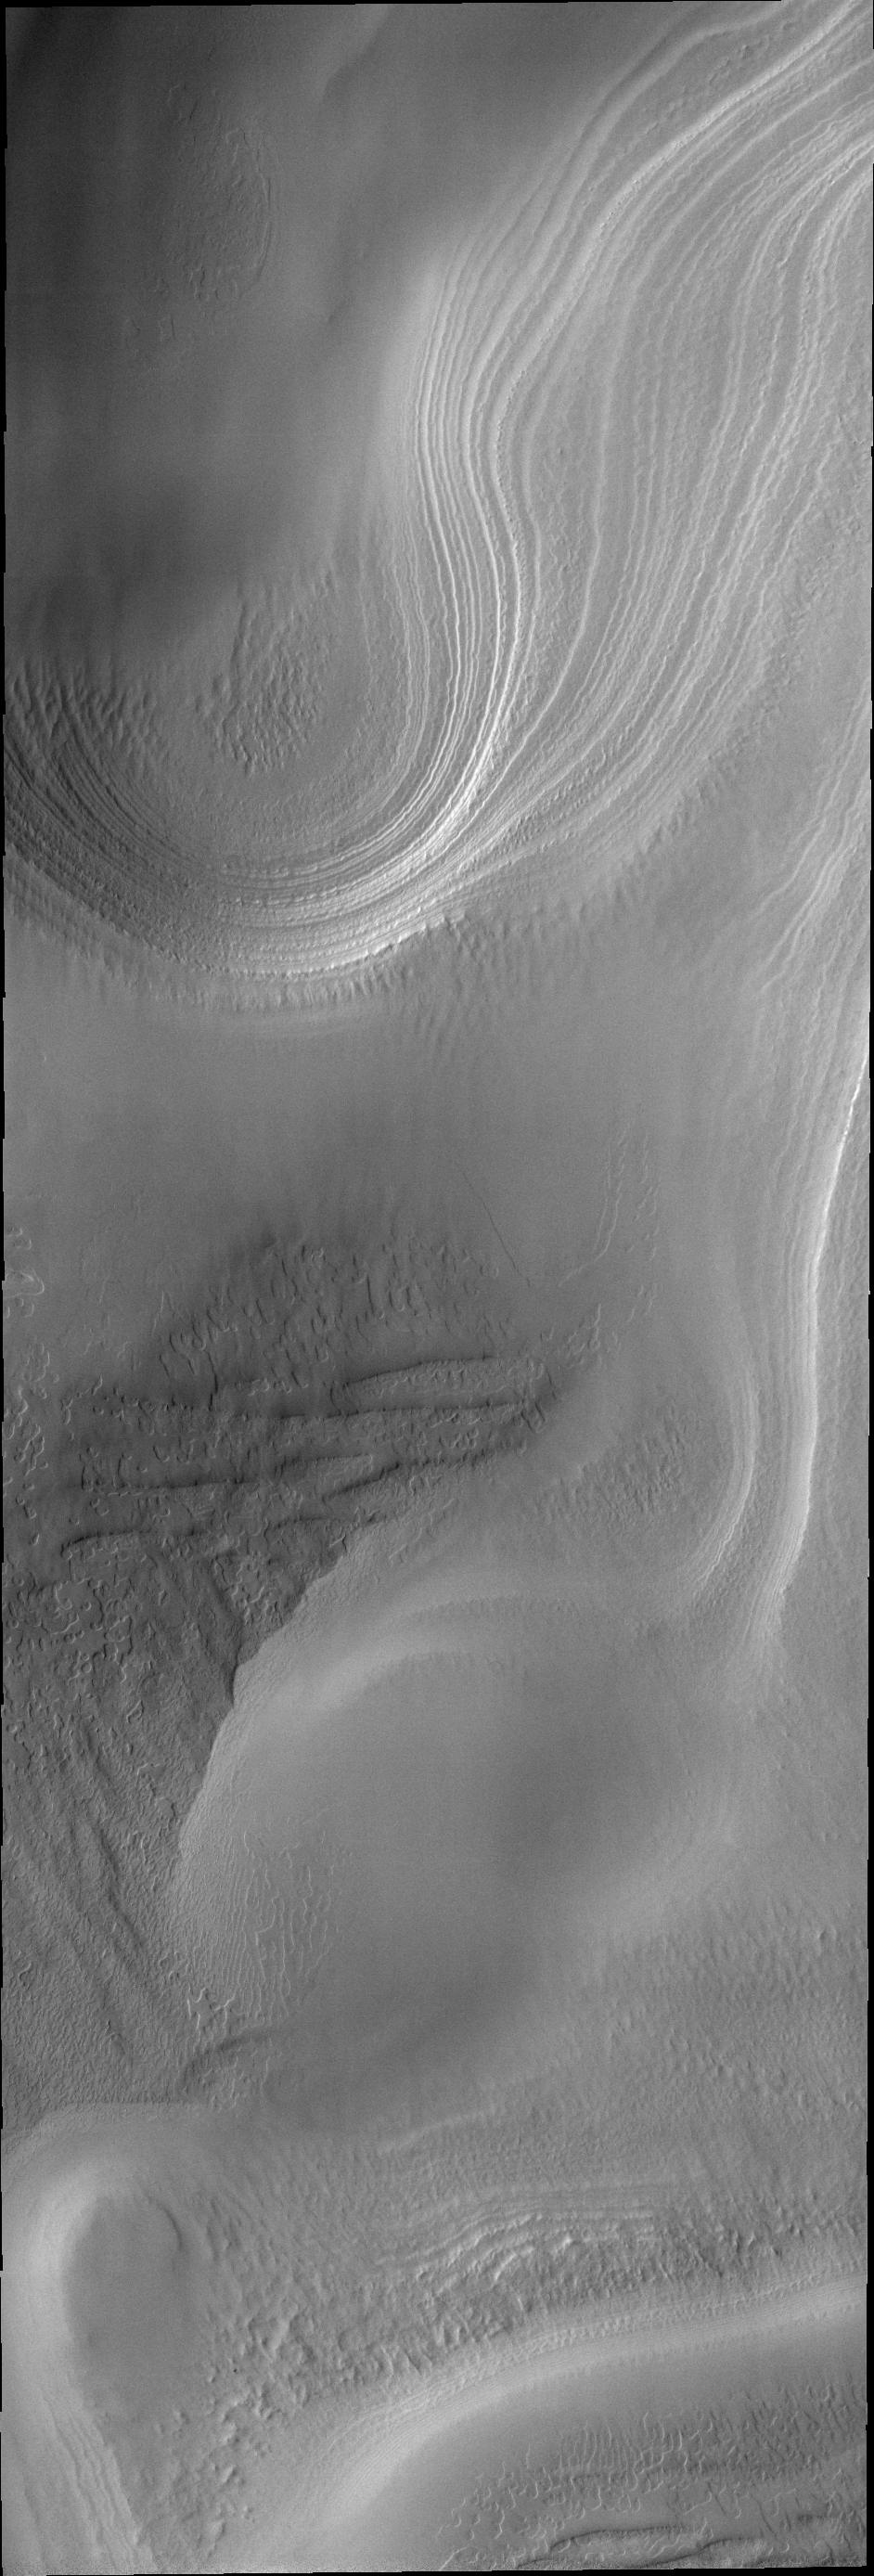

South Polar Spring

The sun has risen at the south pole of Mars, revealing the beautiful layers and surface textures.

Image information: VIS instrument. Latitude -84.6N, Longitude 315.8E. 17 meter/pixel resolution.

Please see the THEMIS Data Citation Note for details on crediting THEMIS images.

Note: this THEMIS visual image has not been radiometrically nor geometrically calibrated for this preliminary release. An empirical correction has been performed to remove instrumental effects. A linear shift has been applied in the cross-track and down-track direction to approximate spacecraft and planetary motion. Fully calibrated and geometrically projected images will be released through the Planetary Data System in accordance with Project policies at a later time.

NASA’s Jet Propulsion Laboratory manages the 2001 Mars Odyssey mission for NASA’s Office of Space Science, Washington, D.C. The Thermal Emission Imaging System (THEMIS) was developed by Arizona State University, Tempe, in collaboration with Raytheon Santa Barbara Remote Sensing. The THEMIS investigation is led by Dr. Philip Christensen at Arizona State University. Lockheed Martin Astronautics, Denver, is the prime contractor for the Odyssey project, and developed and built the orbiter. Mission operations are conducted jointly from Lockheed Martin and from JPL, a division of the California Institute of Technology in Pasadena.

Credit: NASA/JPL/ASU